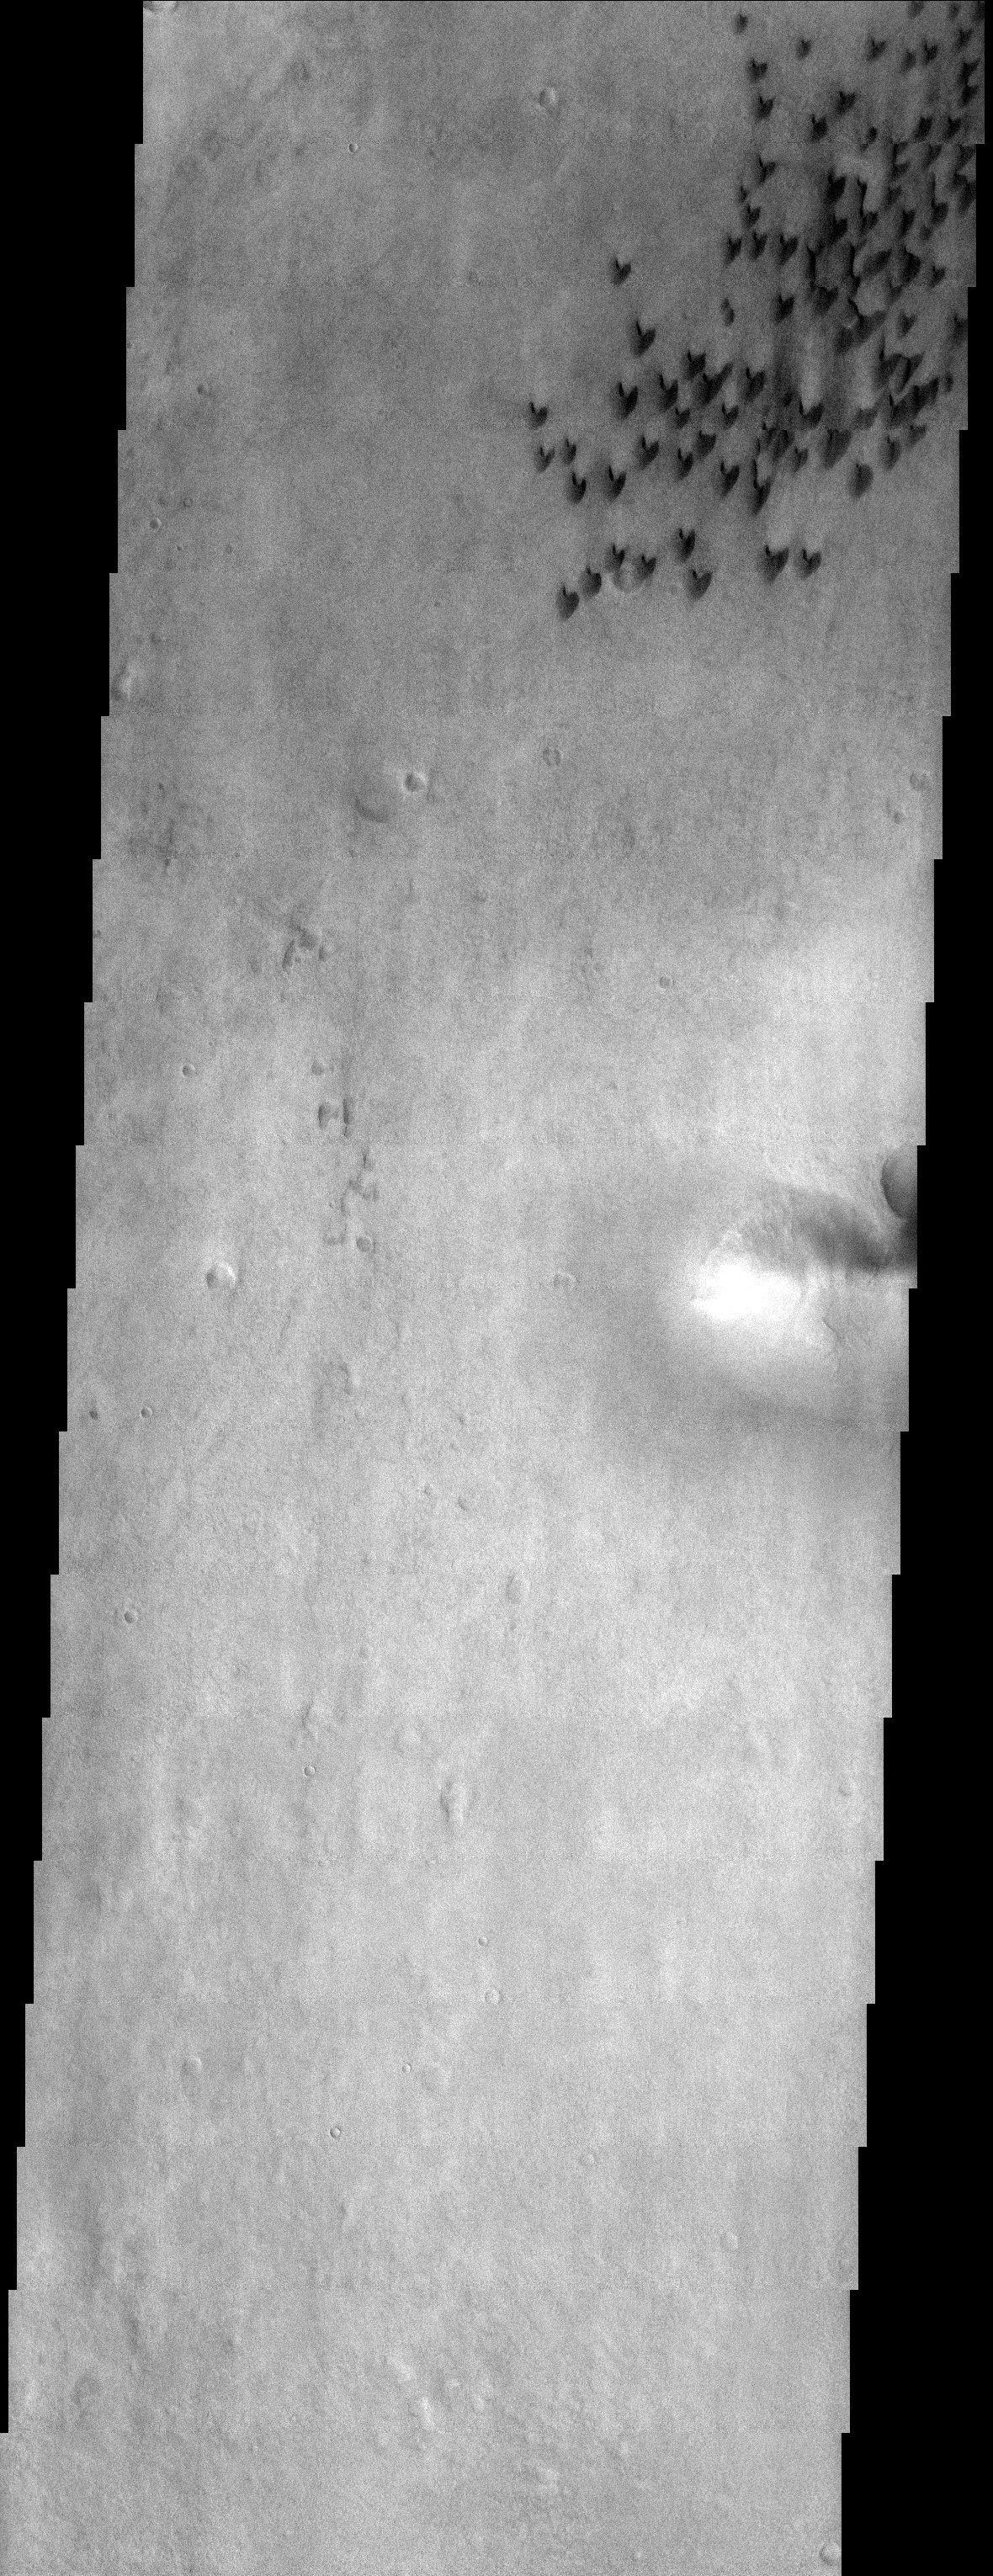

Arkhangelsky Crater

Released 12 September 2003

Arkhangelsky crater is just to the northeast of the giant Argyre impact basin in the southern hemisphere of Mars. This THEMIS visible image shows the floor of this crater with a few dark barchan dunes. Dunes form when wind blows sand across a surface. The barchan dunes shown here form when there isn’t a whole lot of sand to start with. If there were, other dune forms would be visible.

Image information: VIS instrument. Latitude -41.2, Longitude 334.9 East (25.1 West). 19 meter/pixel resolution.

Note: this THEMIS visual image has not been radiometrically nor geometrically calibrated for this preliminary release. An empirical correction has been performed to remove instrumental effects. A linear shift has been applied in the cross-track and down-track direction to approximate spacecraft and planetary motion. Fully calibrated and geometrically projected images will be released through the Planetary Data System in accordance with Project policies at a later time.

NASA’s Jet Propulsion Laboratory manages the 2001 Mars Odyssey mission for NASA’s Office of Space Science, Washington, D.C. The Thermal Emission Imaging System (THEMIS) was developed by Arizona State University, Tempe, in collaboration with Raytheon Santa Barbara Remote Sensing. The THEMIS investigation is led by Dr. Philip Christensen at Arizona State University. Lockheed Martin Astronautics, Denver, is the prime contractor for the Odyssey project, and developed and built the orbiter. Mission operations are conducted jointly from Lockheed Martin and from JPL, a division of the California Institute of Technology in Pasadena.

Credit: NASA/JPL/Arizona State University